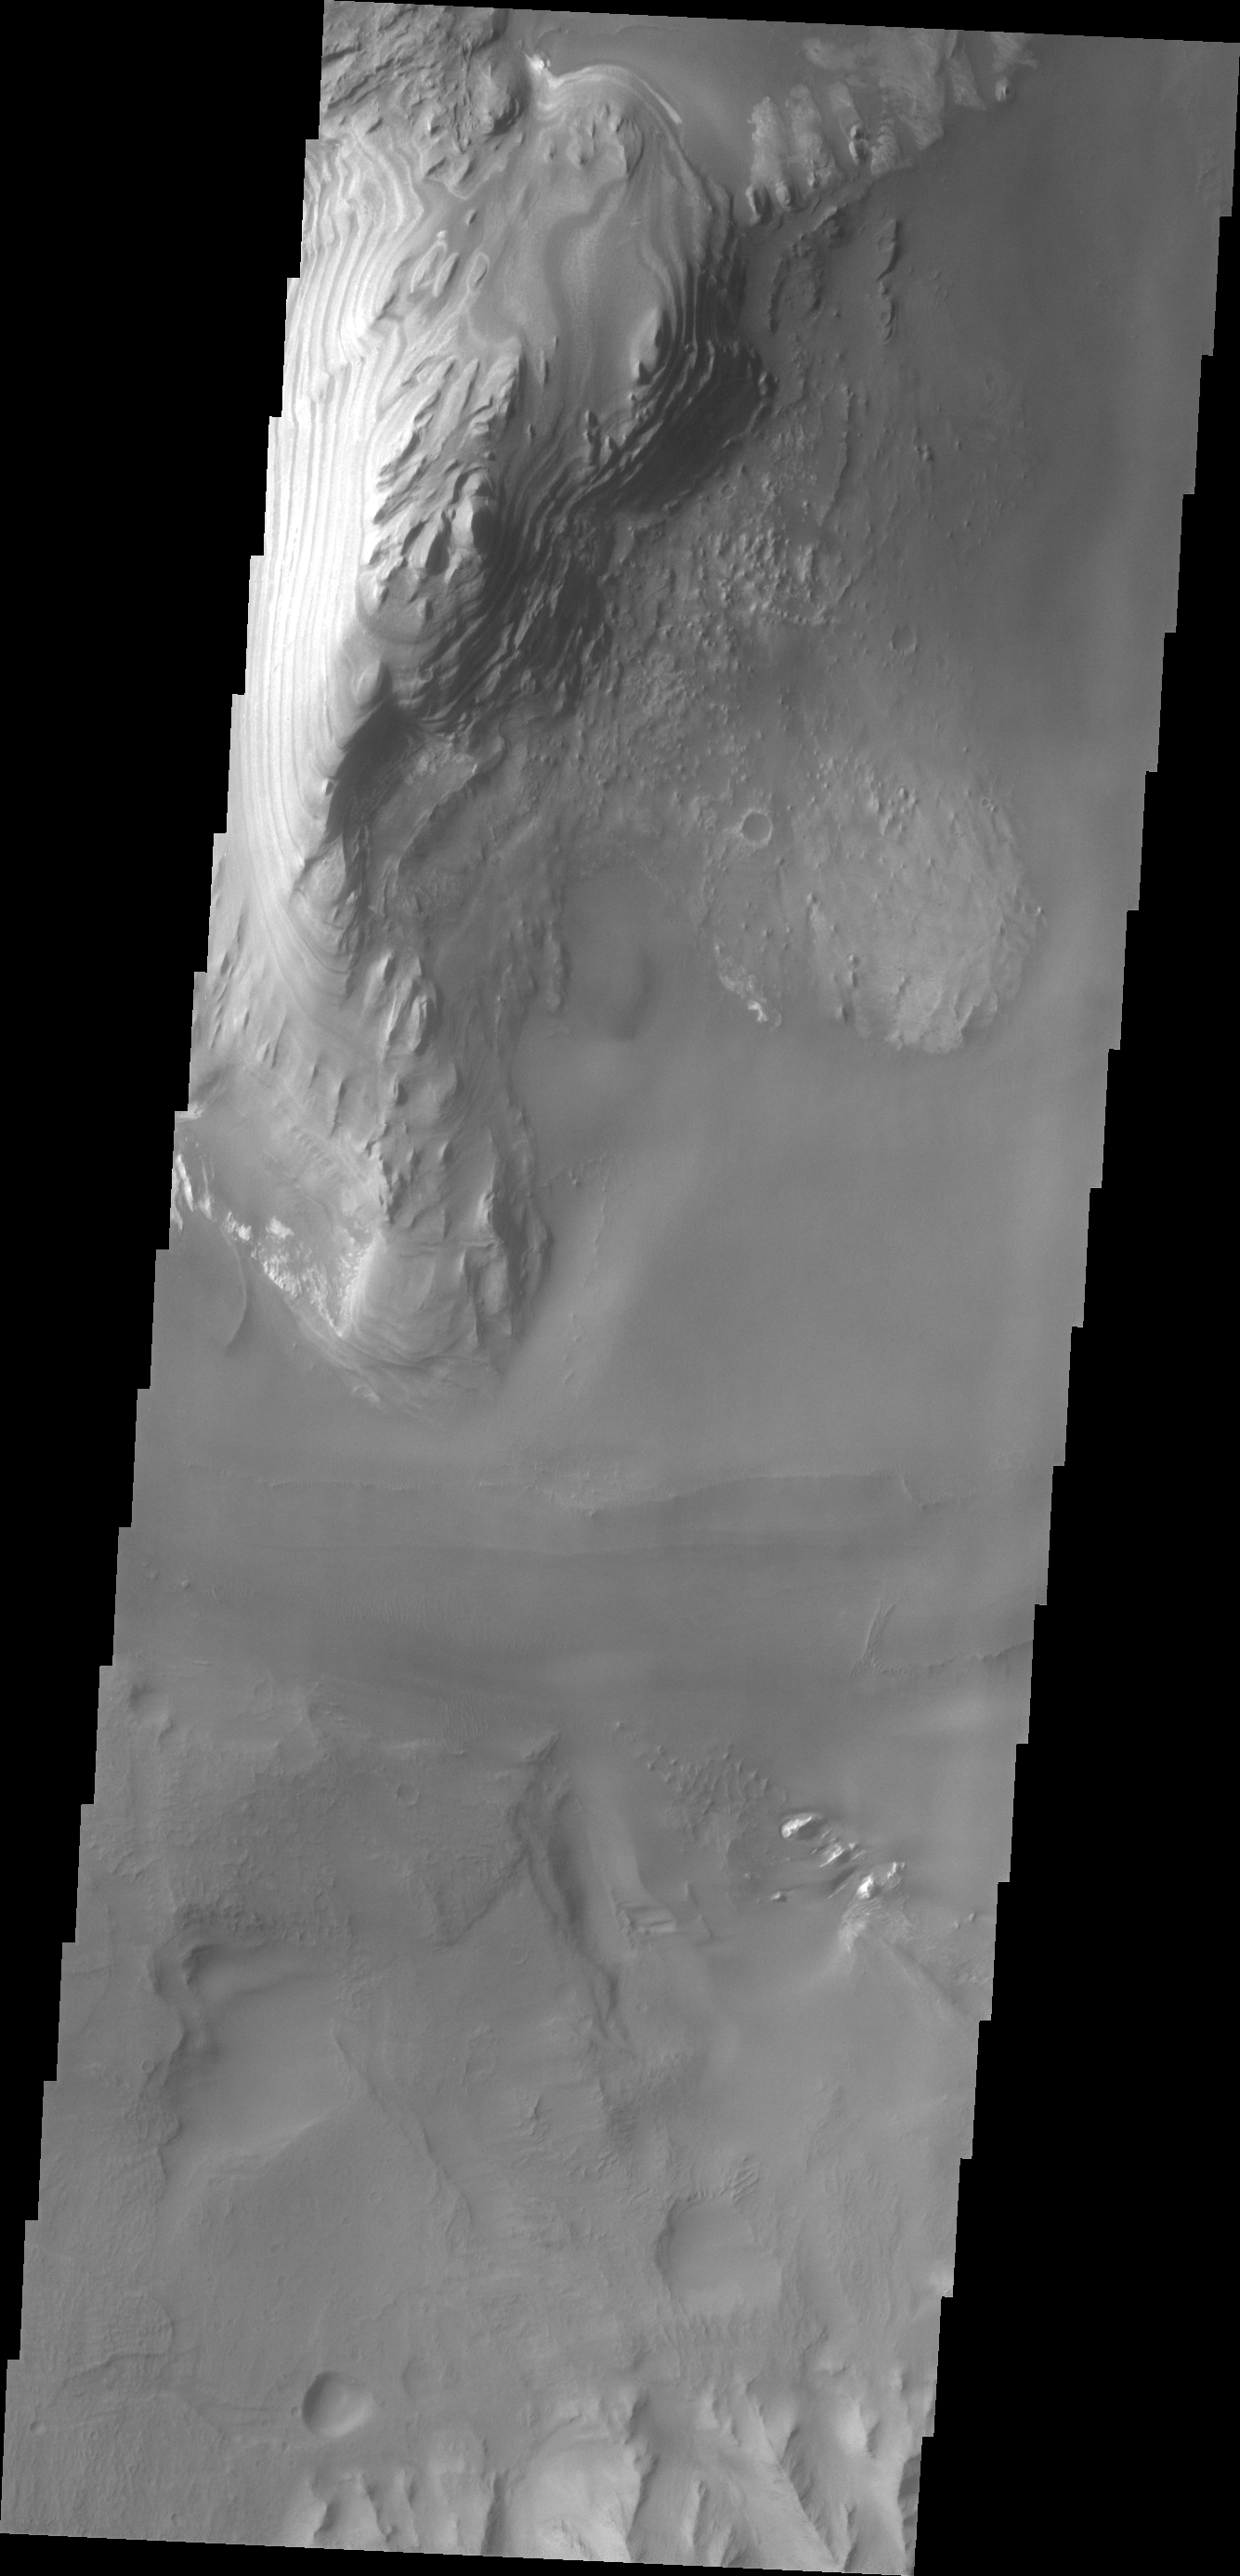

Juventae Chasma

Layering is visible in these deposits on the floor of Juventae Chasma.

Credit: NASA/JPL/ASU